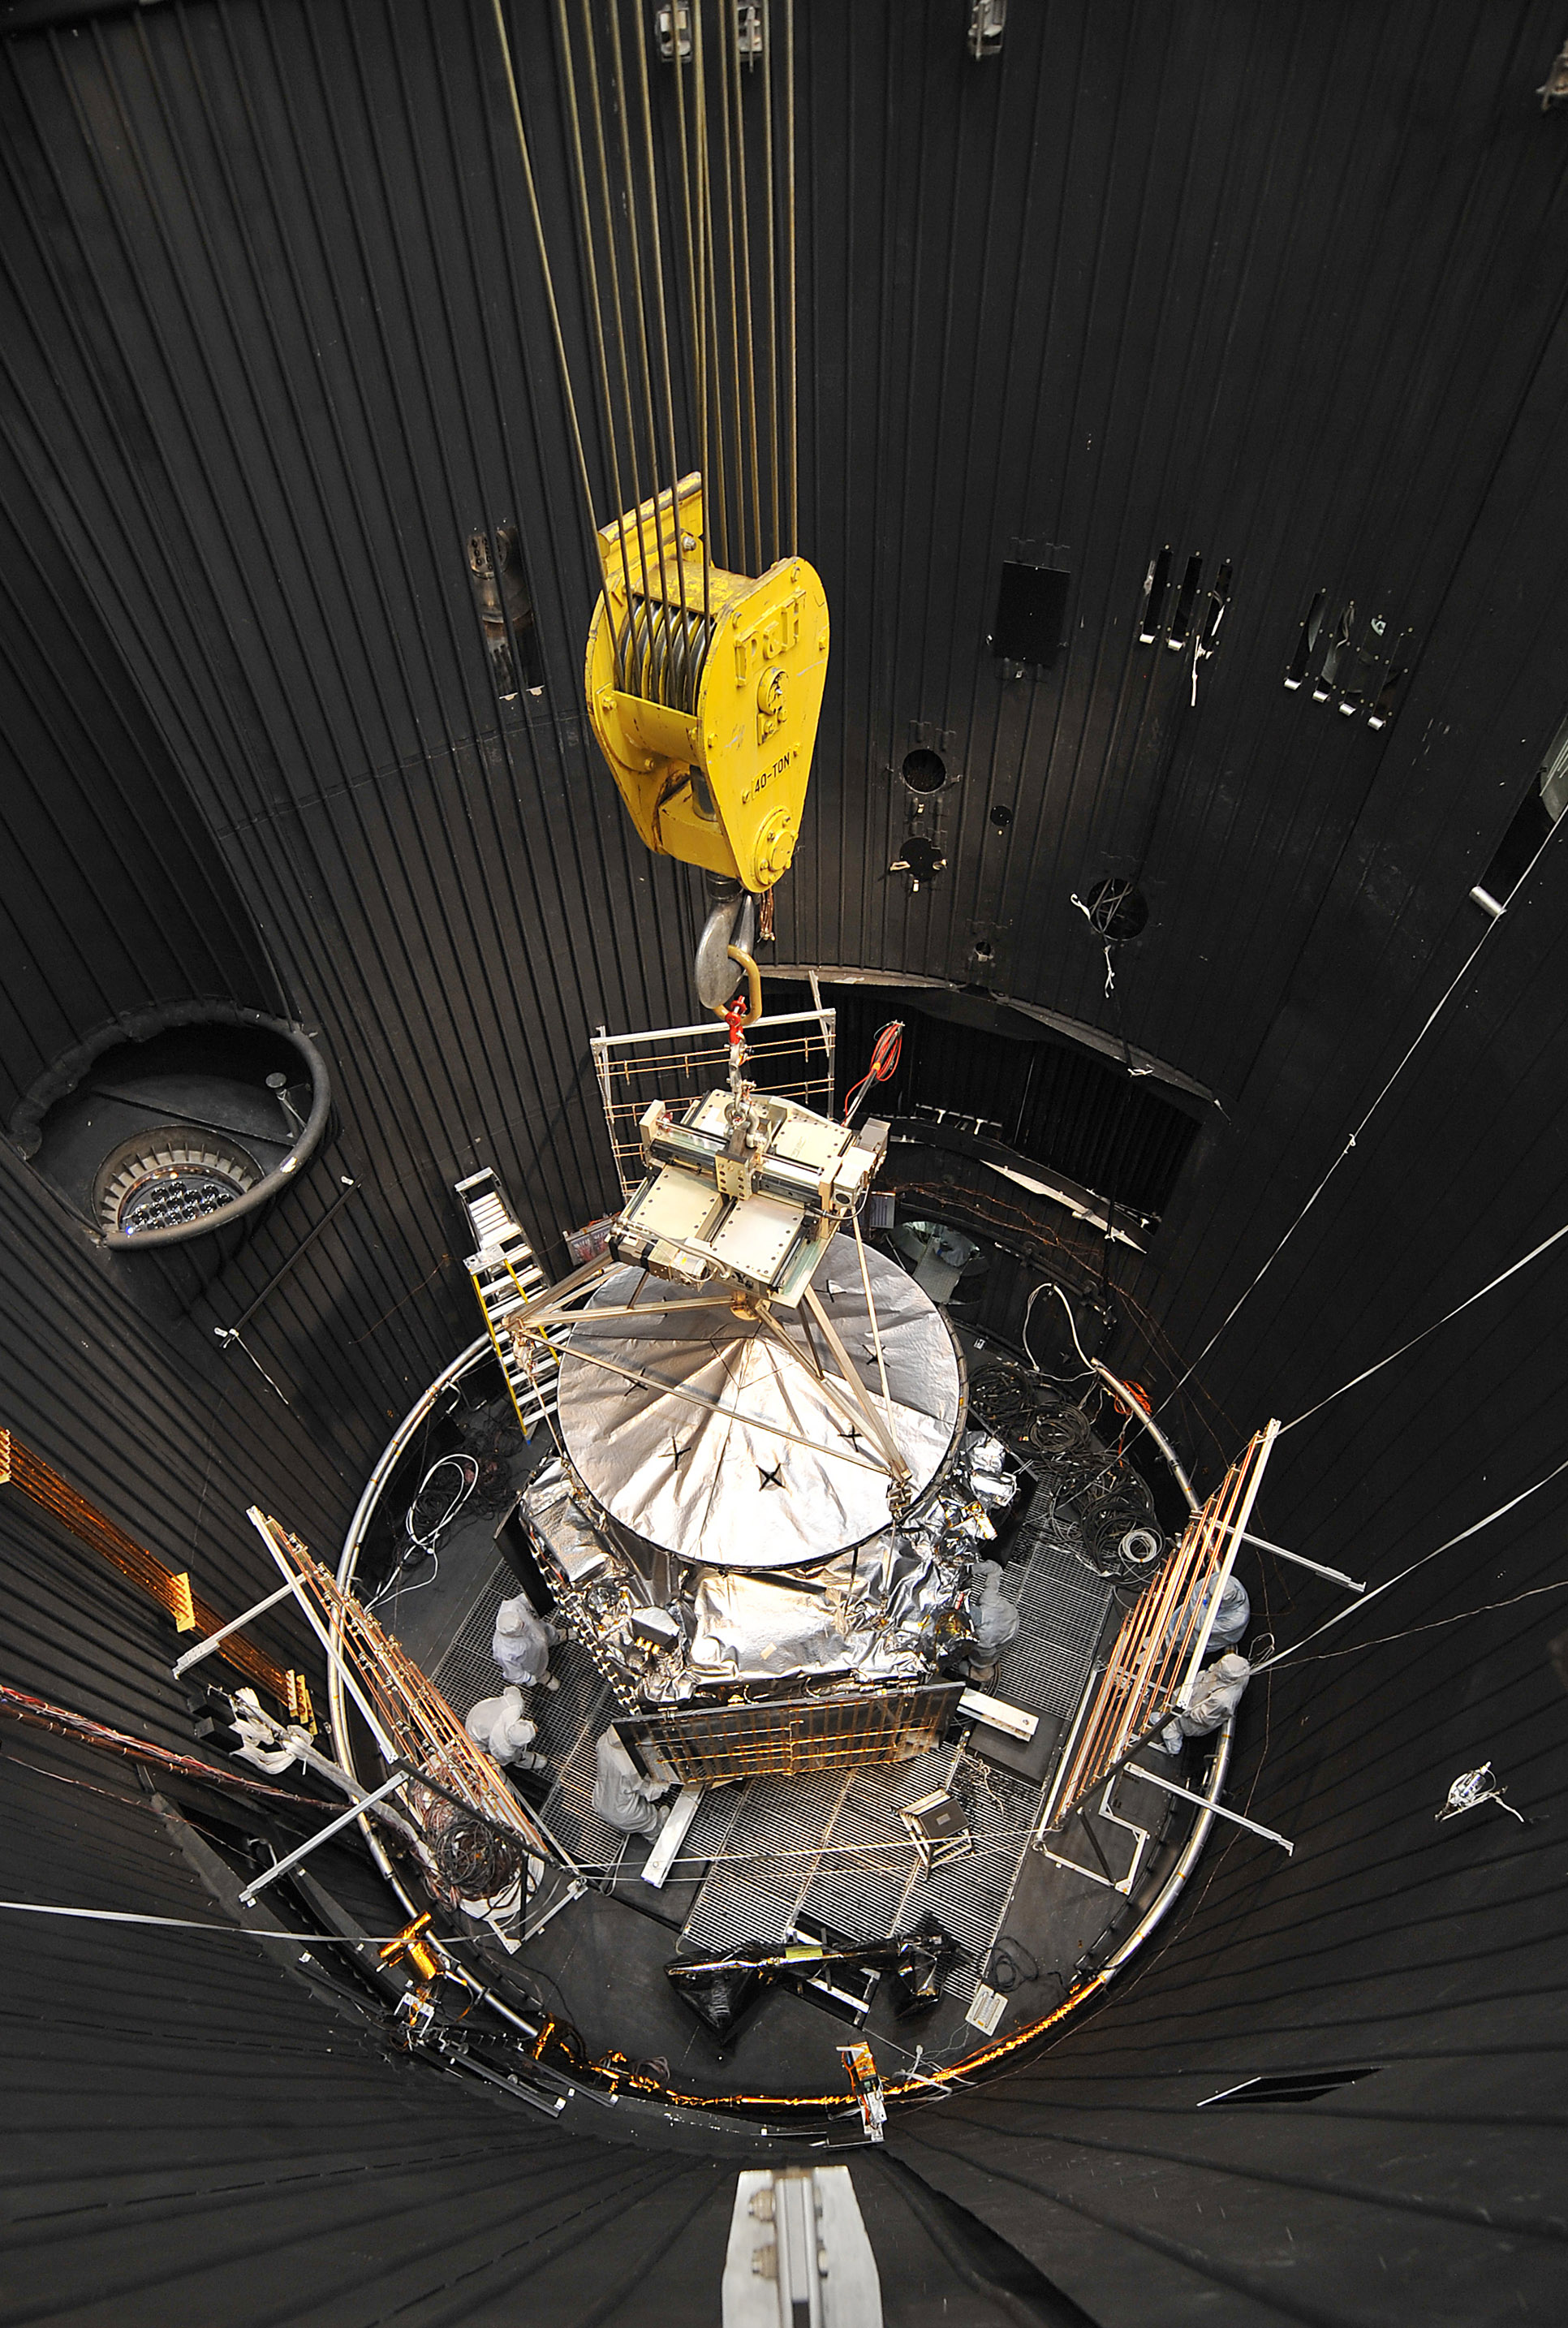

Juno Gets a Taste of Space

NASA’s Juno spacecraft is readied for lifting out of a thermal vacuum chamber following testing to simulate the environment of space over the range of conditions the probe will encounter during its mission. When Juno reaches Jupiter in 2016, it will be farther from the sun than any previous solar-powered spacecraft.

This image was taken on March 13, 2011, at Lockheed Martin Space Systems in Denver.

Juno aims to understand the origin and evolution of Jupiter.

NASA’s Jet Propulsion Laboratory, Pasadena, Calif., manages the Juno mission for the principal investigator, Scott Bolton, of Southwest Research Institute at San Antonio, Texas. Lockheed Martin Space Systems, Denver, is building the spacecraft. The Italian Space Agency in Rome is contributing an infrared spectrometer instrument and a portion of the radio science experiment. JPL is a division of the California Institute of Technology in Pasadena.

Credit: NASA/JPL-Caltech/Lockheed Martin